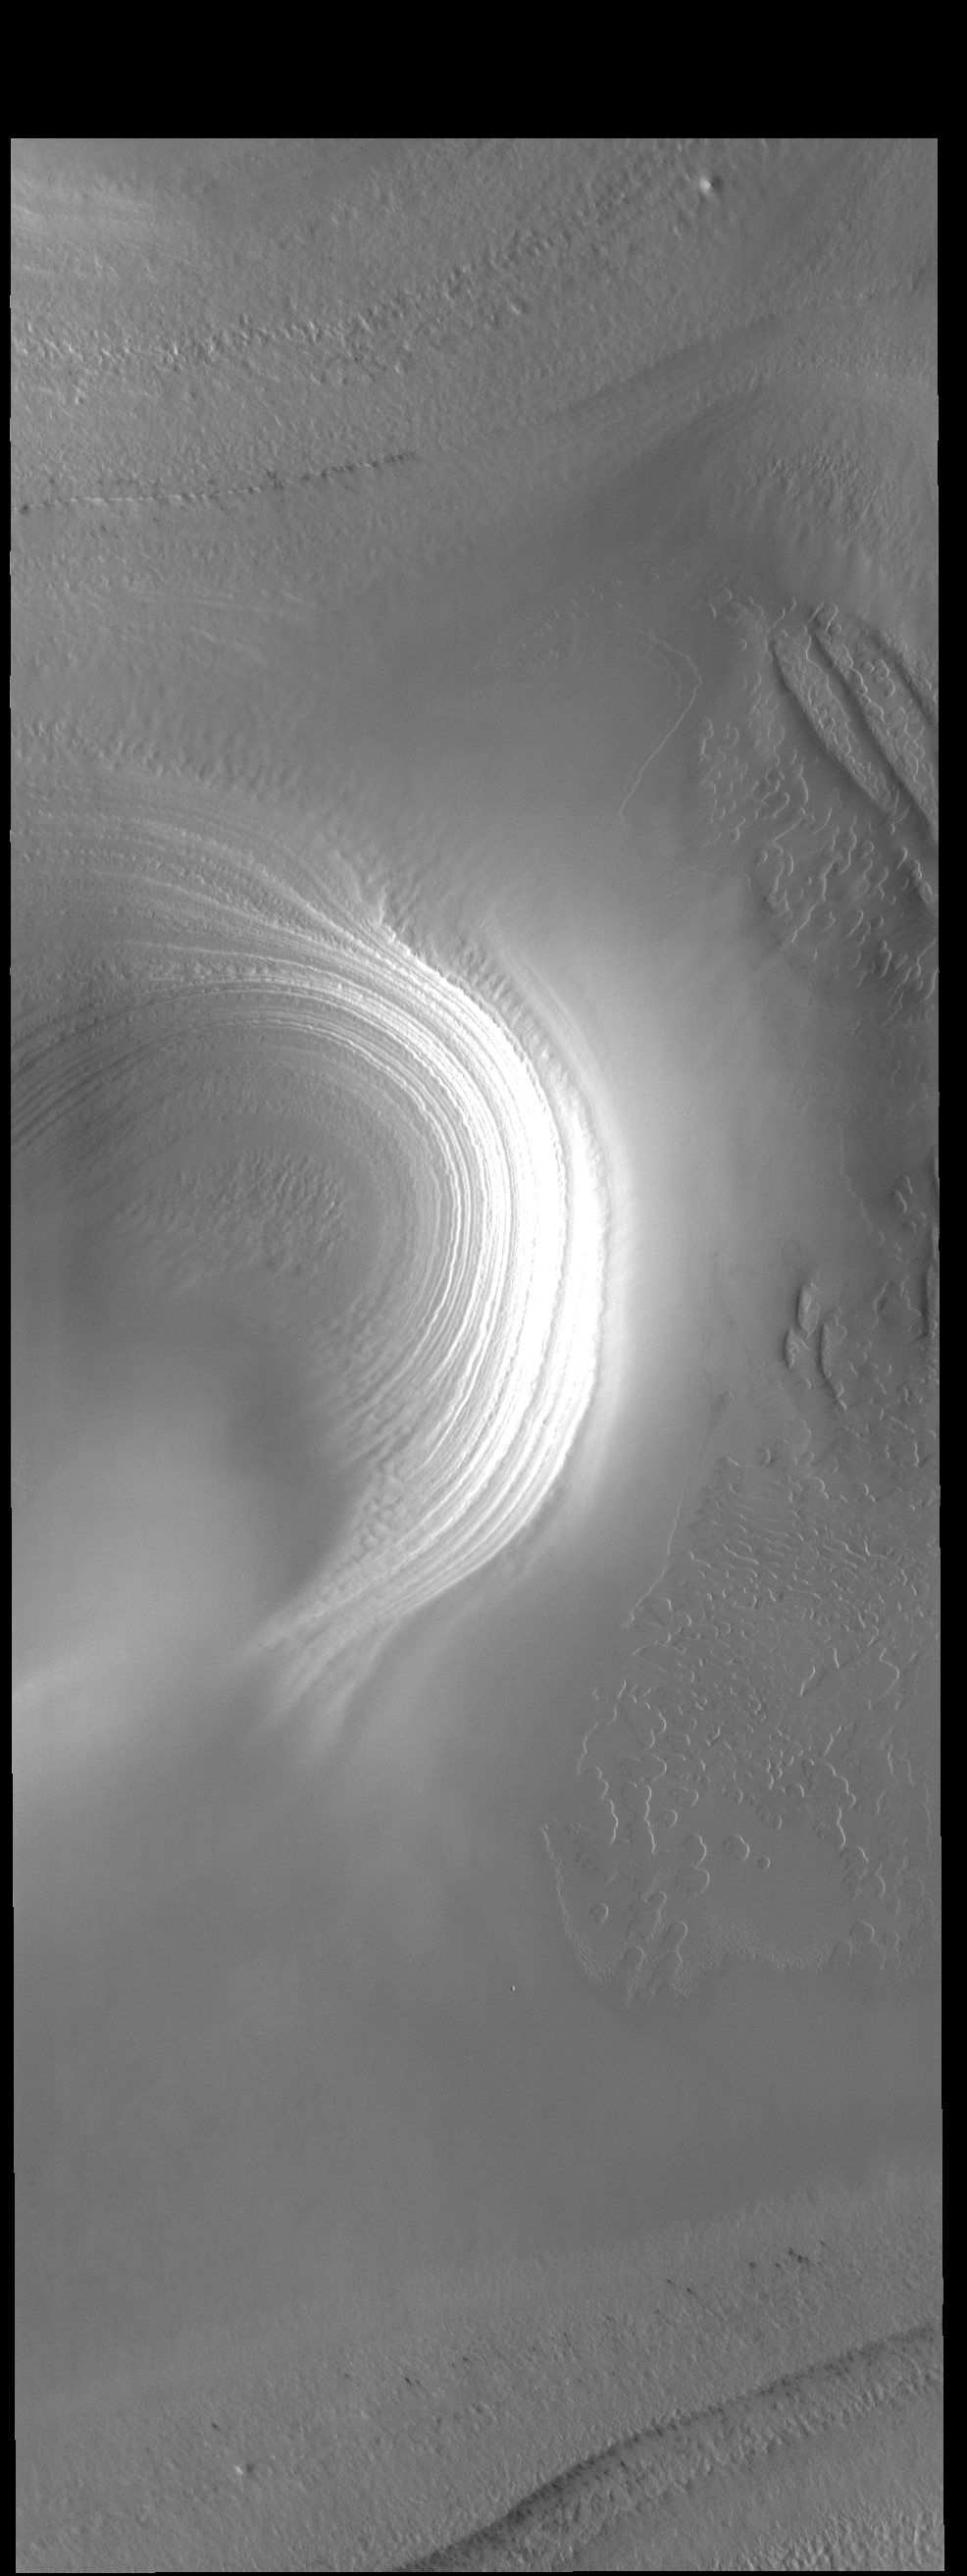

South Pole Layers

Today’s VIS image shows layering in the south polar cap.

Credit: NASA/JPL-Caltech/ASU